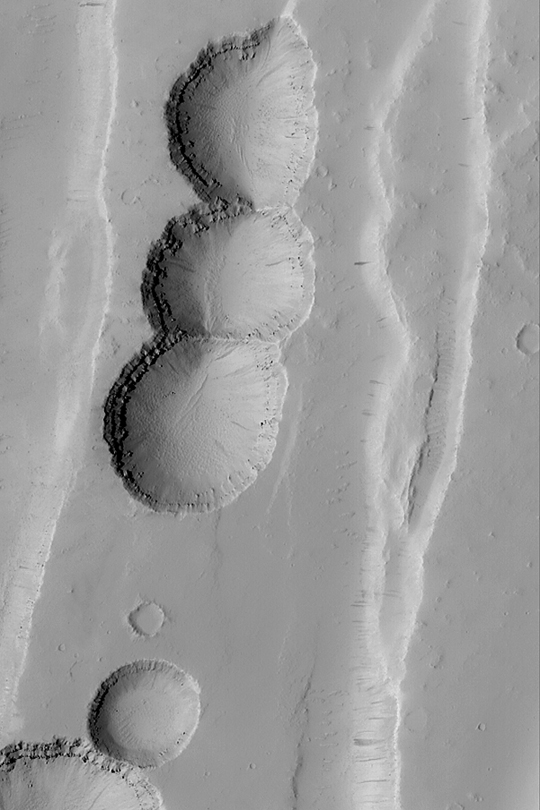

Tractus Catena Collapse Pits

MGS MOC Release No. MOC2-386, 9 June 2003

This chain of pits formed by collapse as faulting extended the upper crust in the Tractus Catena region of Mars. The layered bedrock can be seen in the upper walls of each pit in this Mars Global Surveyor (MGS) Mars Orbiter Camera (MOC) image. The picture covers an area about 3 km (1.9 mi) wide near 28.5°N, 102.9°W. Sunlight illuminates the scene from the left.

Credit: NASA/JPL/Malin Space Science Systems